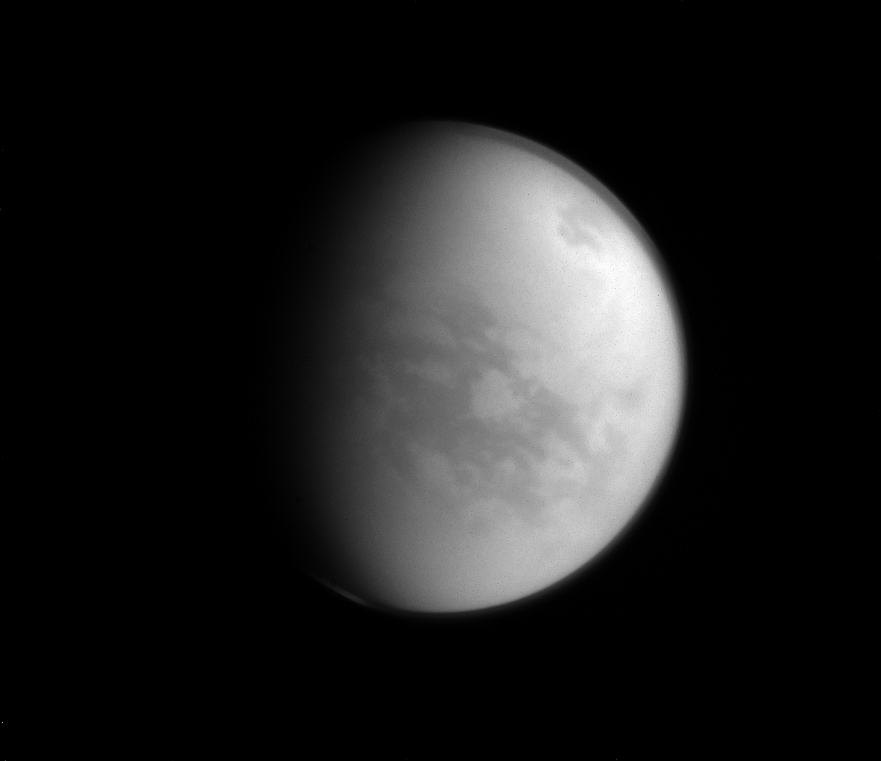

Frozen Paradise

Named after a Japanese paradise, the Senkyo region of Titan (the dark area below and to the right of center) is a bit less welcoming than its namesake.

With a very inhospitable average temperature of approximately 290 degrees below zero Fahrenheit (-180 degrees Celsius), water on Titan (3,200 miles or 5,150 kilometers across) freezes hard enough to be essentially considered rock.

This view looks toward the Saturn-facing side of Titan. North on Titan is up and rotated 33 degrees to the right. The image was taken with the Cassini spacecraft narrow-angle camera on Jan. 8, 2015 using a near-infrared filter which is centered at 938 nanometers.

The view was acquired at a distance of approximately 1.2 million miles (1.9 million kilometers) from Titan. Image scale is 7 miles (11 kilometers) per pixel.

The Cassini-Huygens mission is a cooperative project of NASA, the European Space Agency and the Italian Space Agency. NASA’s Jet Propulsion Laboratory, a division of the California Institute of Technology in Pasadena, manages the mission for NASA’s Science Mission Directorate, Washington. The Cassini orbiter and its two onboard cameras were designed, developed and assembled at JPL. The imaging operations center is based at the Space Science Institute in Boulder, Colo.

Credit: NASA/JPL-Caltech/Space Science Institute